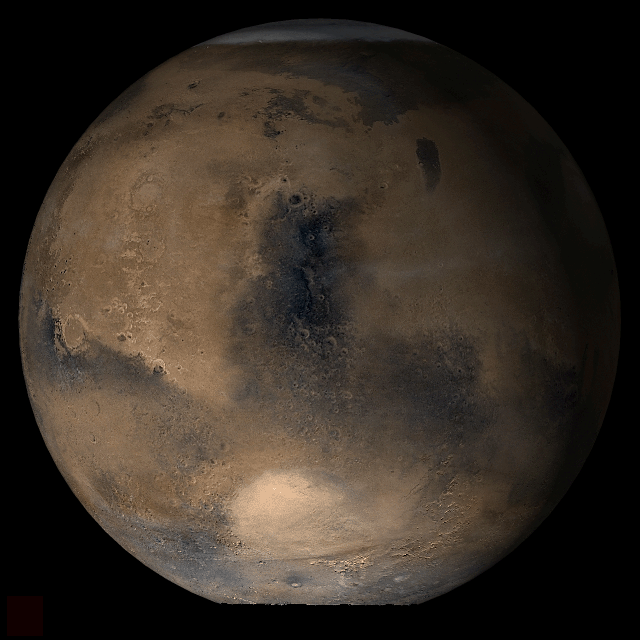

Mars at Ls 39°: Syrtis Major

18 April 2006
This picture is a composite of Mars Global Surveyor (MGS) Mars Orbiter Camera (MOC) daily global images acquired at Ls 39° during a previous Mars year. This month, Mars looks similar, as Ls 39° occurs in mid-April 2006. The picture shows the Syrtis Major face of Mars. Over the course of the month, additional faces of Mars as it appears at this time of year are being posted for MOC Picture of the Day. Ls, solar longitude, is a measure of the time of year on Mars. Mars travels 360° around the Sun in 1 Mars year. The year begins at Ls 0°, the start of northern spring and southern autumn.

Season: Northern Spring/Southern Autumn

Credit: NASA/JPL/Malin Space Science Systems